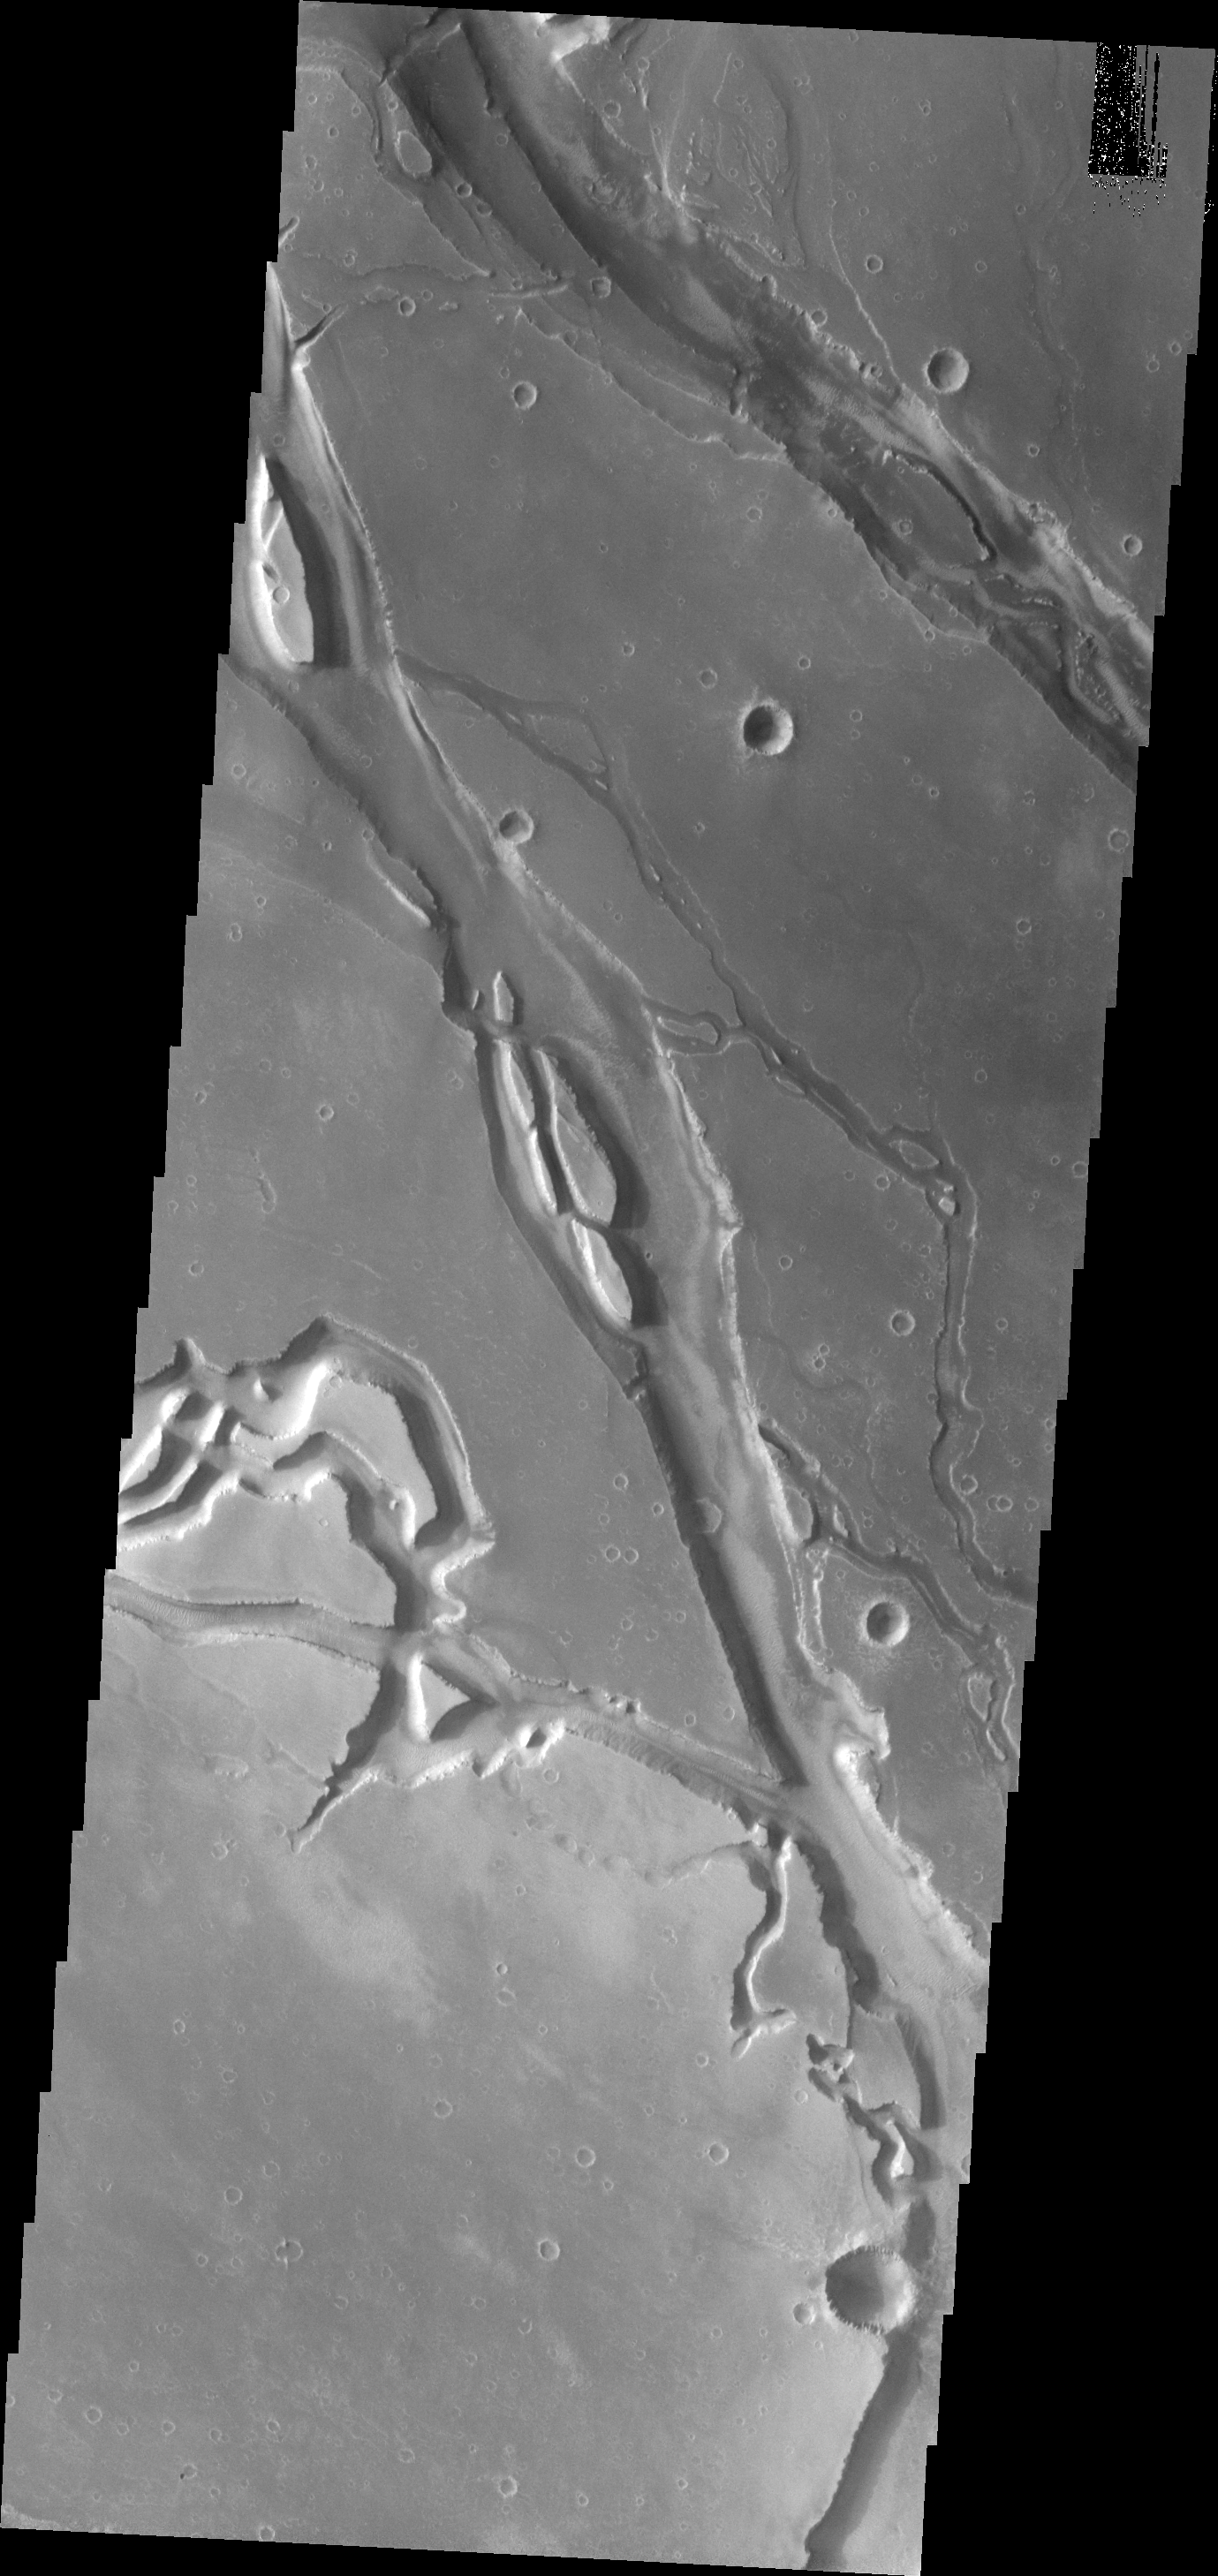

Granicus Valles

This image shows the extensive and complex valley system of Ganicus Valles. These are lava channels related to the Elysium Volcanic complex to the east of this image.

Image information: VIS instrument. Latitude 27.1N, Longitude 135.9E. 19 meter/pixel resolution.

Please see the THEMIS Data Citation Note for details on crediting THEMIS images.

Note: this THEMIS visual image has not been radiometrically nor geometrically calibrated for this preliminary release. An empirical correction has been performed to remove instrumental effects. A linear shift has been applied in the cross-track and down-track direction to approximate spacecraft and planetary motion. Fully calibrated and geometrically projected images will be released through the Planetary Data System in accordance with Project policies at a later time.

NASA’s Jet Propulsion Laboratory manages the 2001 Mars Odyssey mission for NASA’s Office of Space Science, Washington, D.C. The Thermal Emission Imaging System (THEMIS) was developed by Arizona State University, Tempe, in collaboration with Raytheon Santa Barbara Remote Sensing. The THEMIS investigation is led by Dr. Philip Christensen at Arizona State University. Lockheed Martin Astronautics, Denver, is the prime contractor for the Odyssey project, and developed and built the orbiter. Mission operations are conducted jointly from Lockheed Martin and from JPL, a division of the California Institute of Technology in Pasadena.

Credit: NASA/JPL/ASU